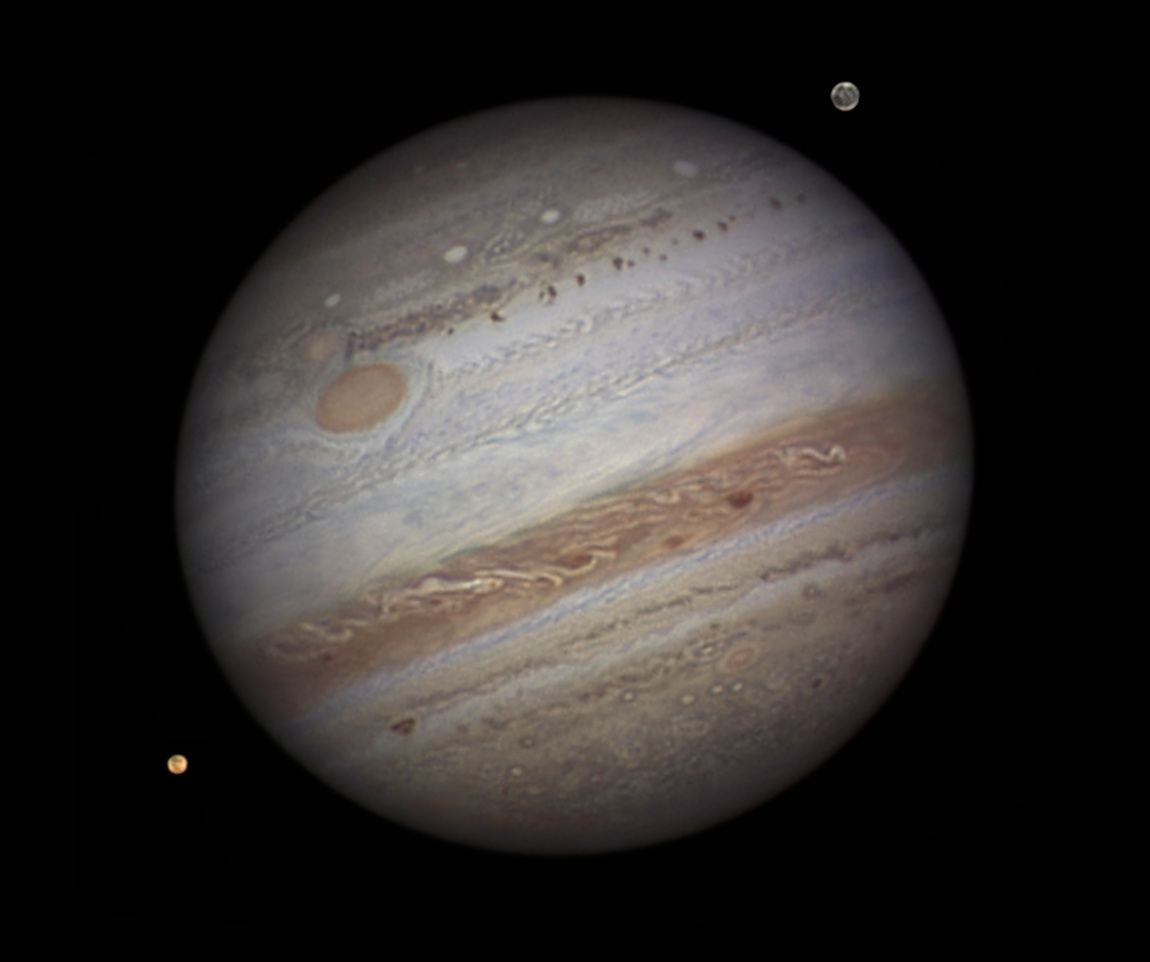

Jupiter from the Ground

Ground-based astronomers will be playing a vital role in NASA’s Juno mission. Because Jupiter has such a dynamic atmosphere, images from the amateur astronomy community are needed to help the JunoCam instrument team predict what features will be visible when the camera’s images are taken.

This image was acquired by Damian Peach on September 12, 2010, when Jupiter was close to opposition. South is up and the “Great Red Spot” is visible. Two of Jupiter’s moons, Io and Ganymede, can also be seen in this image.

Credit: NASA/Damian Peach, Amateur Astonomer